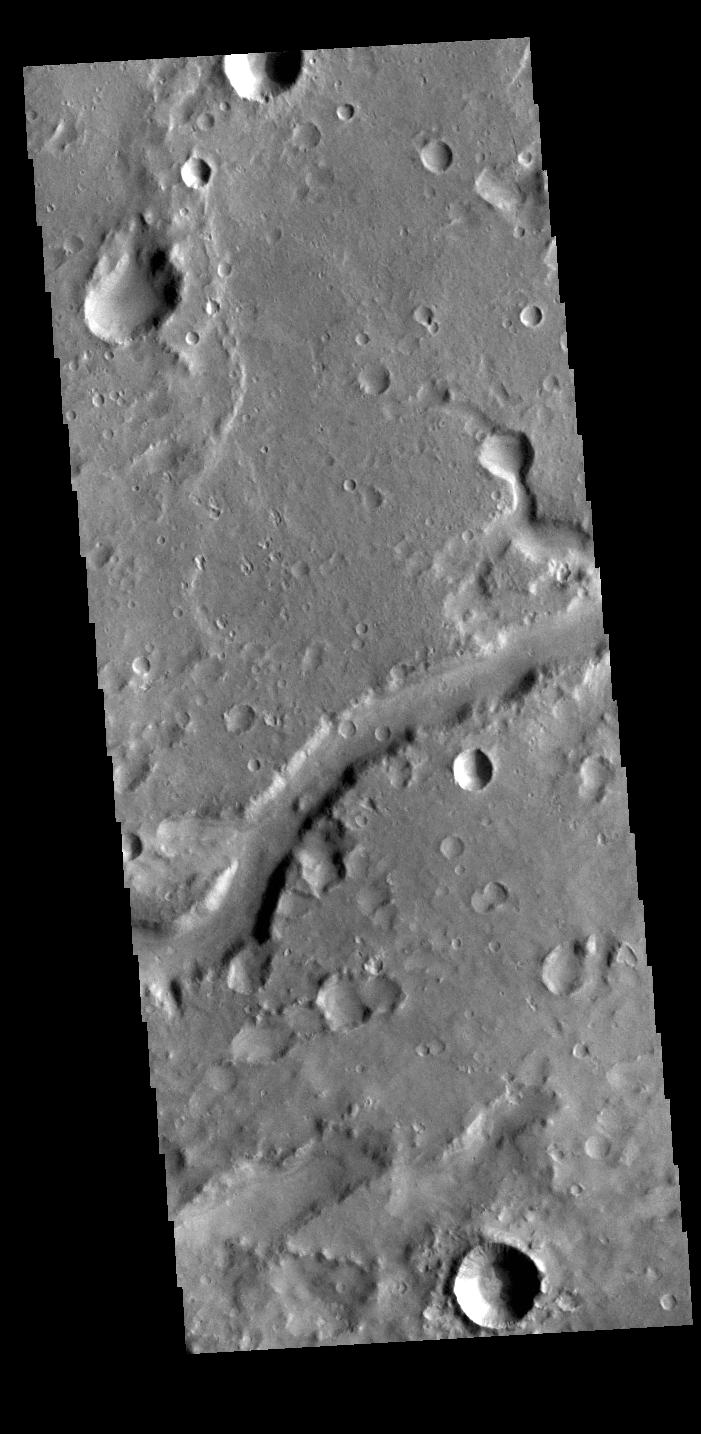

Hypanis Valles

Today’s VIS image shows a section of Hypanis Valles. Located in Xanthe Terra, the valley system is 270 km (167 miles) long.

Credit: NASA/JPL-Caltech/ASU